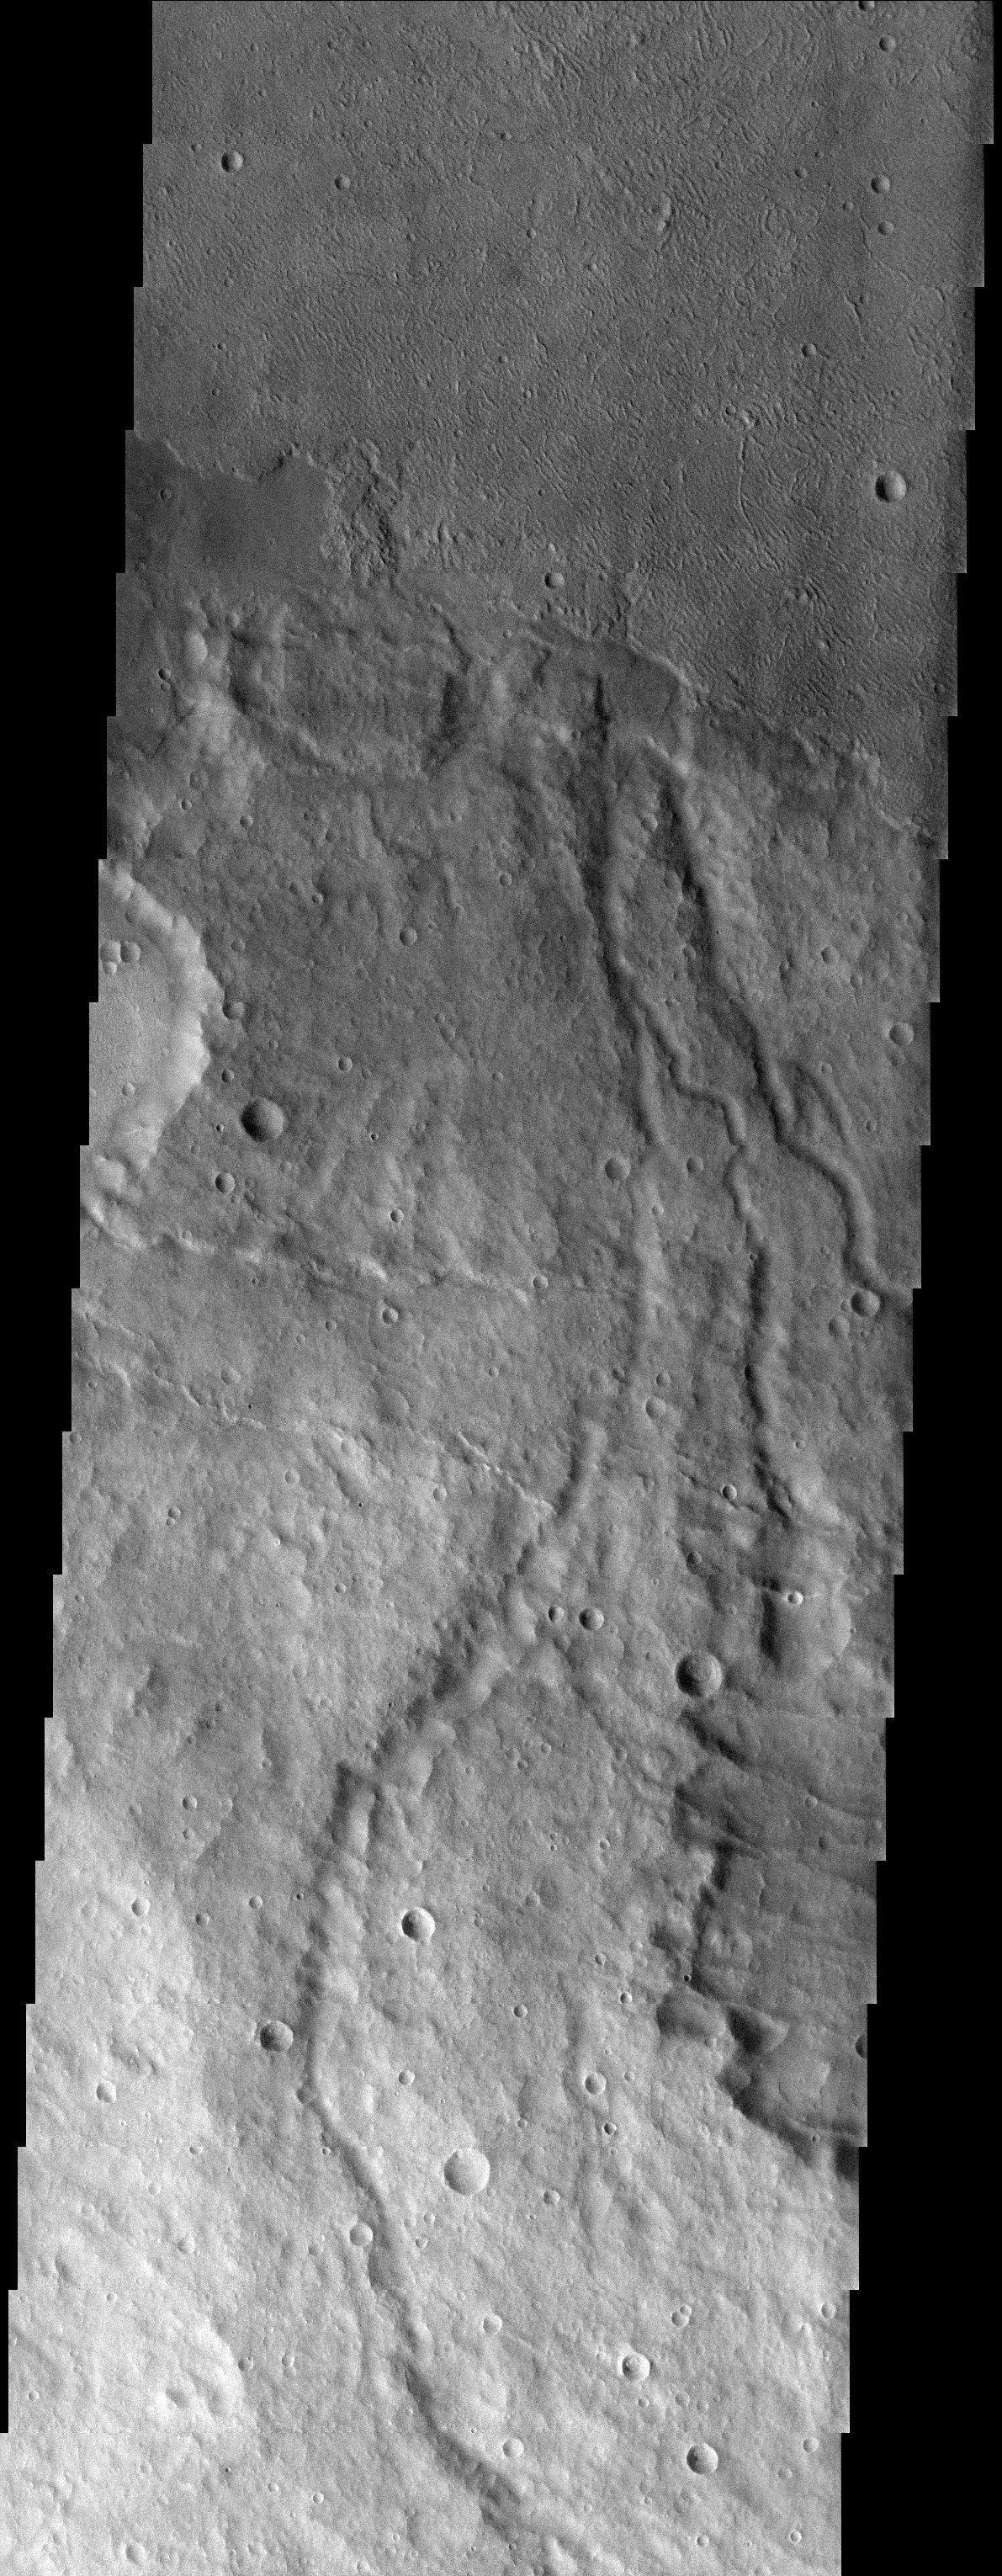

Crenulated Lava Flows of Daedalia Planum

Released 1 August 2003

Younger crenulated lava flows of Daedalia Planum lap up against the ancient highlands. The crenulated ridges are most likely pressure ridges. Several small channels can be seen in the highlands.

Image information: VIS instrument. Latitude -37.1, Longitude 221.8 East (138.2 West). 19 meter/pixel resolution.

Note: this THEMIS visual image has not been radiometrically nor geometrically calibrated for this preliminary release. An empirical correction has been performed to remove instrumental effects. A linear shift has been applied in the cross-track and down-track direction to approximate spacecraft and planetary motion. Fully calibrated and geometrically projected images will be released through the Planetary Data System in accordance with Project policies at a later time.

NASA’s Jet Propulsion Laboratory manages the 2001 Mars Odyssey mission for NASA’s Office of Space Science, Washington, D.C. The Thermal Emission Imaging System (THEMIS) was developed by Arizona State University, Tempe, in collaboration with Raytheon Santa Barbara Remote Sensing. The THEMIS investigation is led by Dr. Philip Christensen at Arizona State University. Lockheed Martin Astronautics, Denver, is the prime contractor for the Odyssey project, and developed and built the orbiter. Mission operations are conducted jointly from Lockheed Martin and from JPL, a division of the California Institute of Technology in Pasadena.

Credit: NASA/JPL/Arizona State University